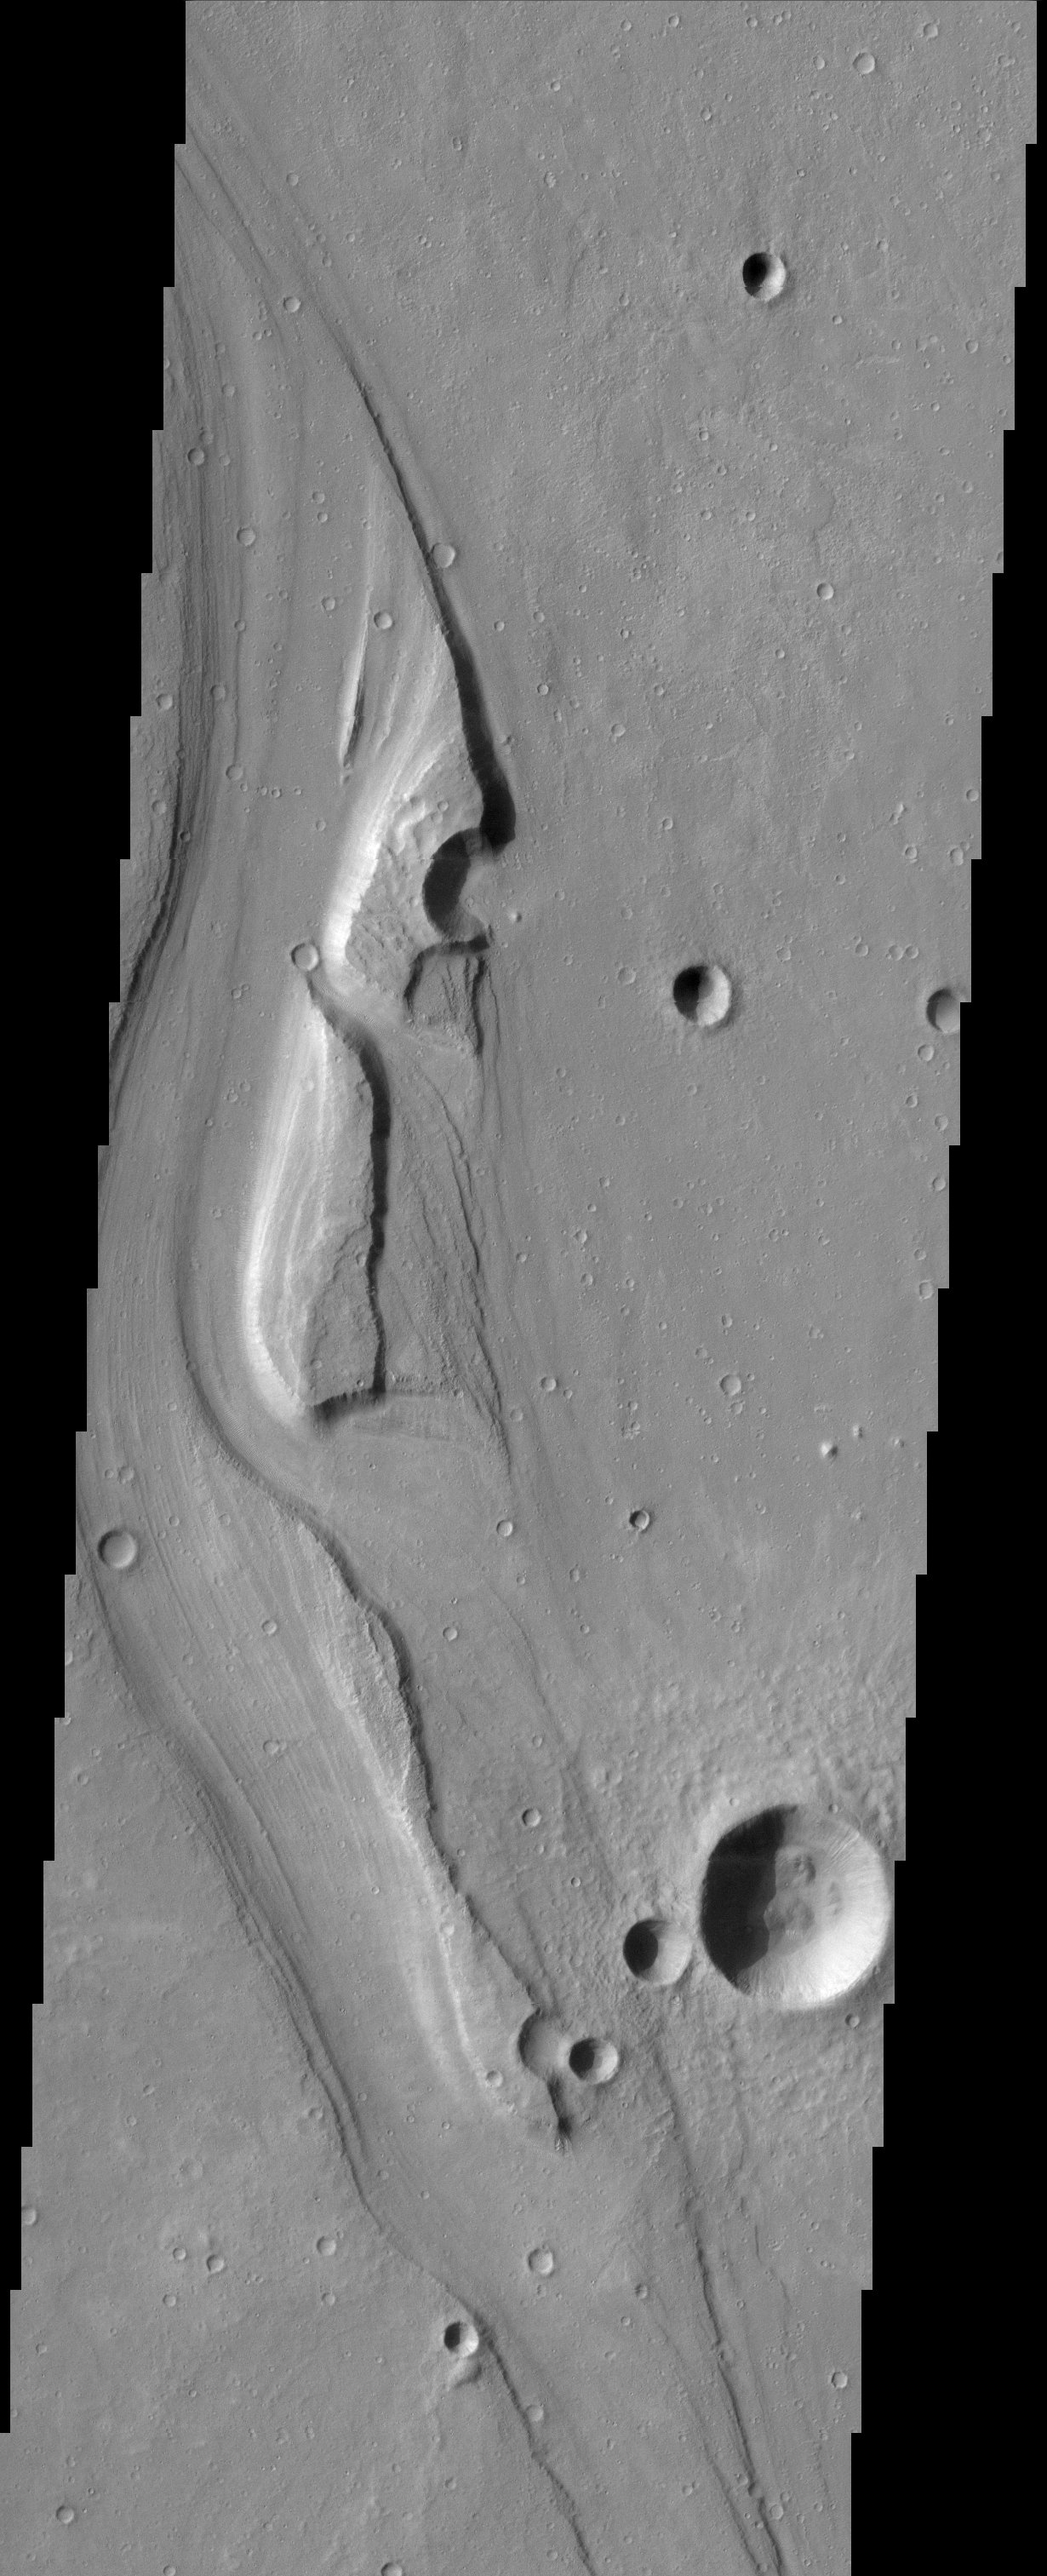

Shalbatana/Simud Vallis Junction

The sinuous channels and streamlined islands at the junction of Shalbatana and Simud Vallis present an erosional history of the catastrophic floods that scoured the Martian surface hundreds of millions of years ago.

Note: this THEMIS visual image has not been radiometrically nor geometrically calibrated for this preliminary release. An empirical correction has been performed to remove instrumental effects. A linear shift has been applied in the cross-track and down-track direction to approximate spacecraft and planetary motion. Fully calibrated and geometrically projected images will be released through the Planetary Data System in accordance with Project policies at a later time.

NASA’s Jet Propulsion Laboratory manages the 2001 Mars Odyssey mission for NASA’s Office of Space Science, Washington, D.C. The Thermal Emission Imaging System (THEMIS) was developed by Arizona State University, Tempe, in collaboration with Raytheon Santa Barbara Remote Sensing. The THEMIS investigation is led by Dr. Philip Christensen at Arizona State University. Lockheed Martin Astronautics, Denver, is the prime contractor for the Odyssey project, and developed and built the orbiter. Mission operations are conducted jointly from Lockheed Martin and from JPL, a division of the California Institute of Technology in Pasadena.

Image information: VIS instrument. Latitude 16, Longitude 317.4 East (42.6 West). 19 meter/pixel resolution.

Credit: NASA/JPL/Arizona State University